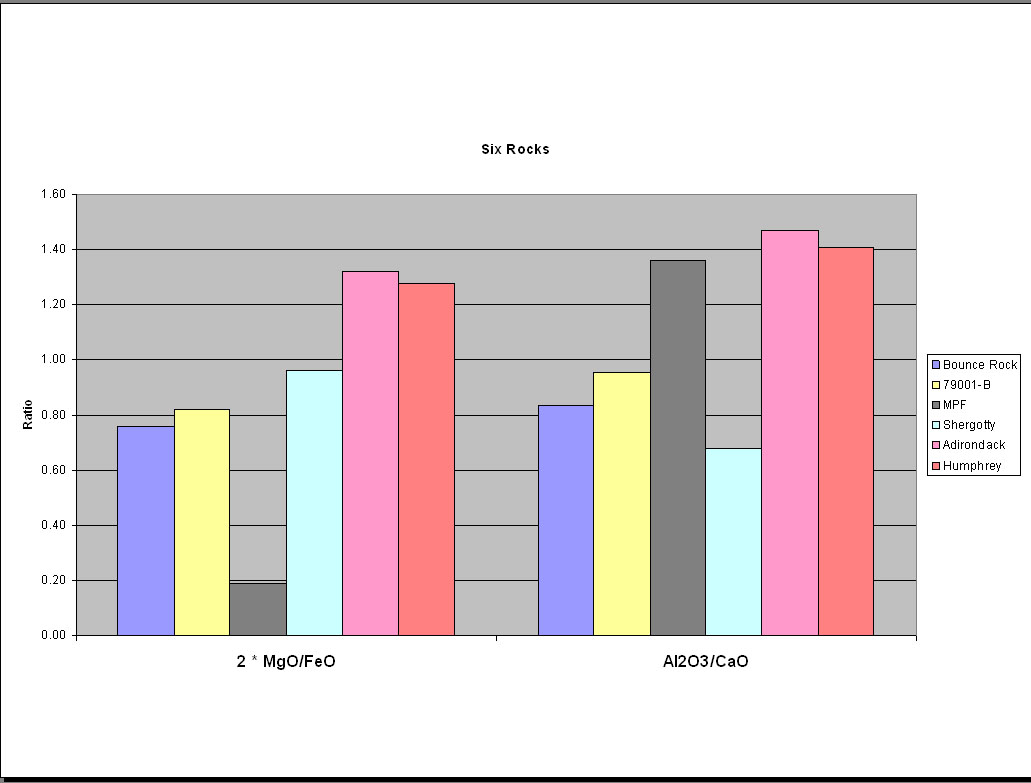

‘Bounce’ and Martian Meteorite of the Same Mold

These two sets of bar graphs compare the elemental compositions of six martian rocks: “Bounce,” located at Meridiani Planum; EETA79001-B, a martian meteorite found in Antarctica in 1979; a rock found at the Mars Pathfinder landing site; Shergotty, a martian meteorite that landed in India in 1865; “Adirondack,” located at Gusev Crater; and “Humphrey,” also located at Gusev Crater. The graph on the left compares magnesium/iron ratios in the rocks, and the graph on the right compares aluminum/calcium ratios. The results illustrate the diversity of rocks on Mars and indicate that Bounce probably shares origins with the martian meterorite EETA79001-B. The Bounce data was taken on sol 68 by the alpha particle X-ray spectrometer on Mars Exploration Rover Opportunity.

Credit: NASA/JPL/Cornell/Max Planck Institute